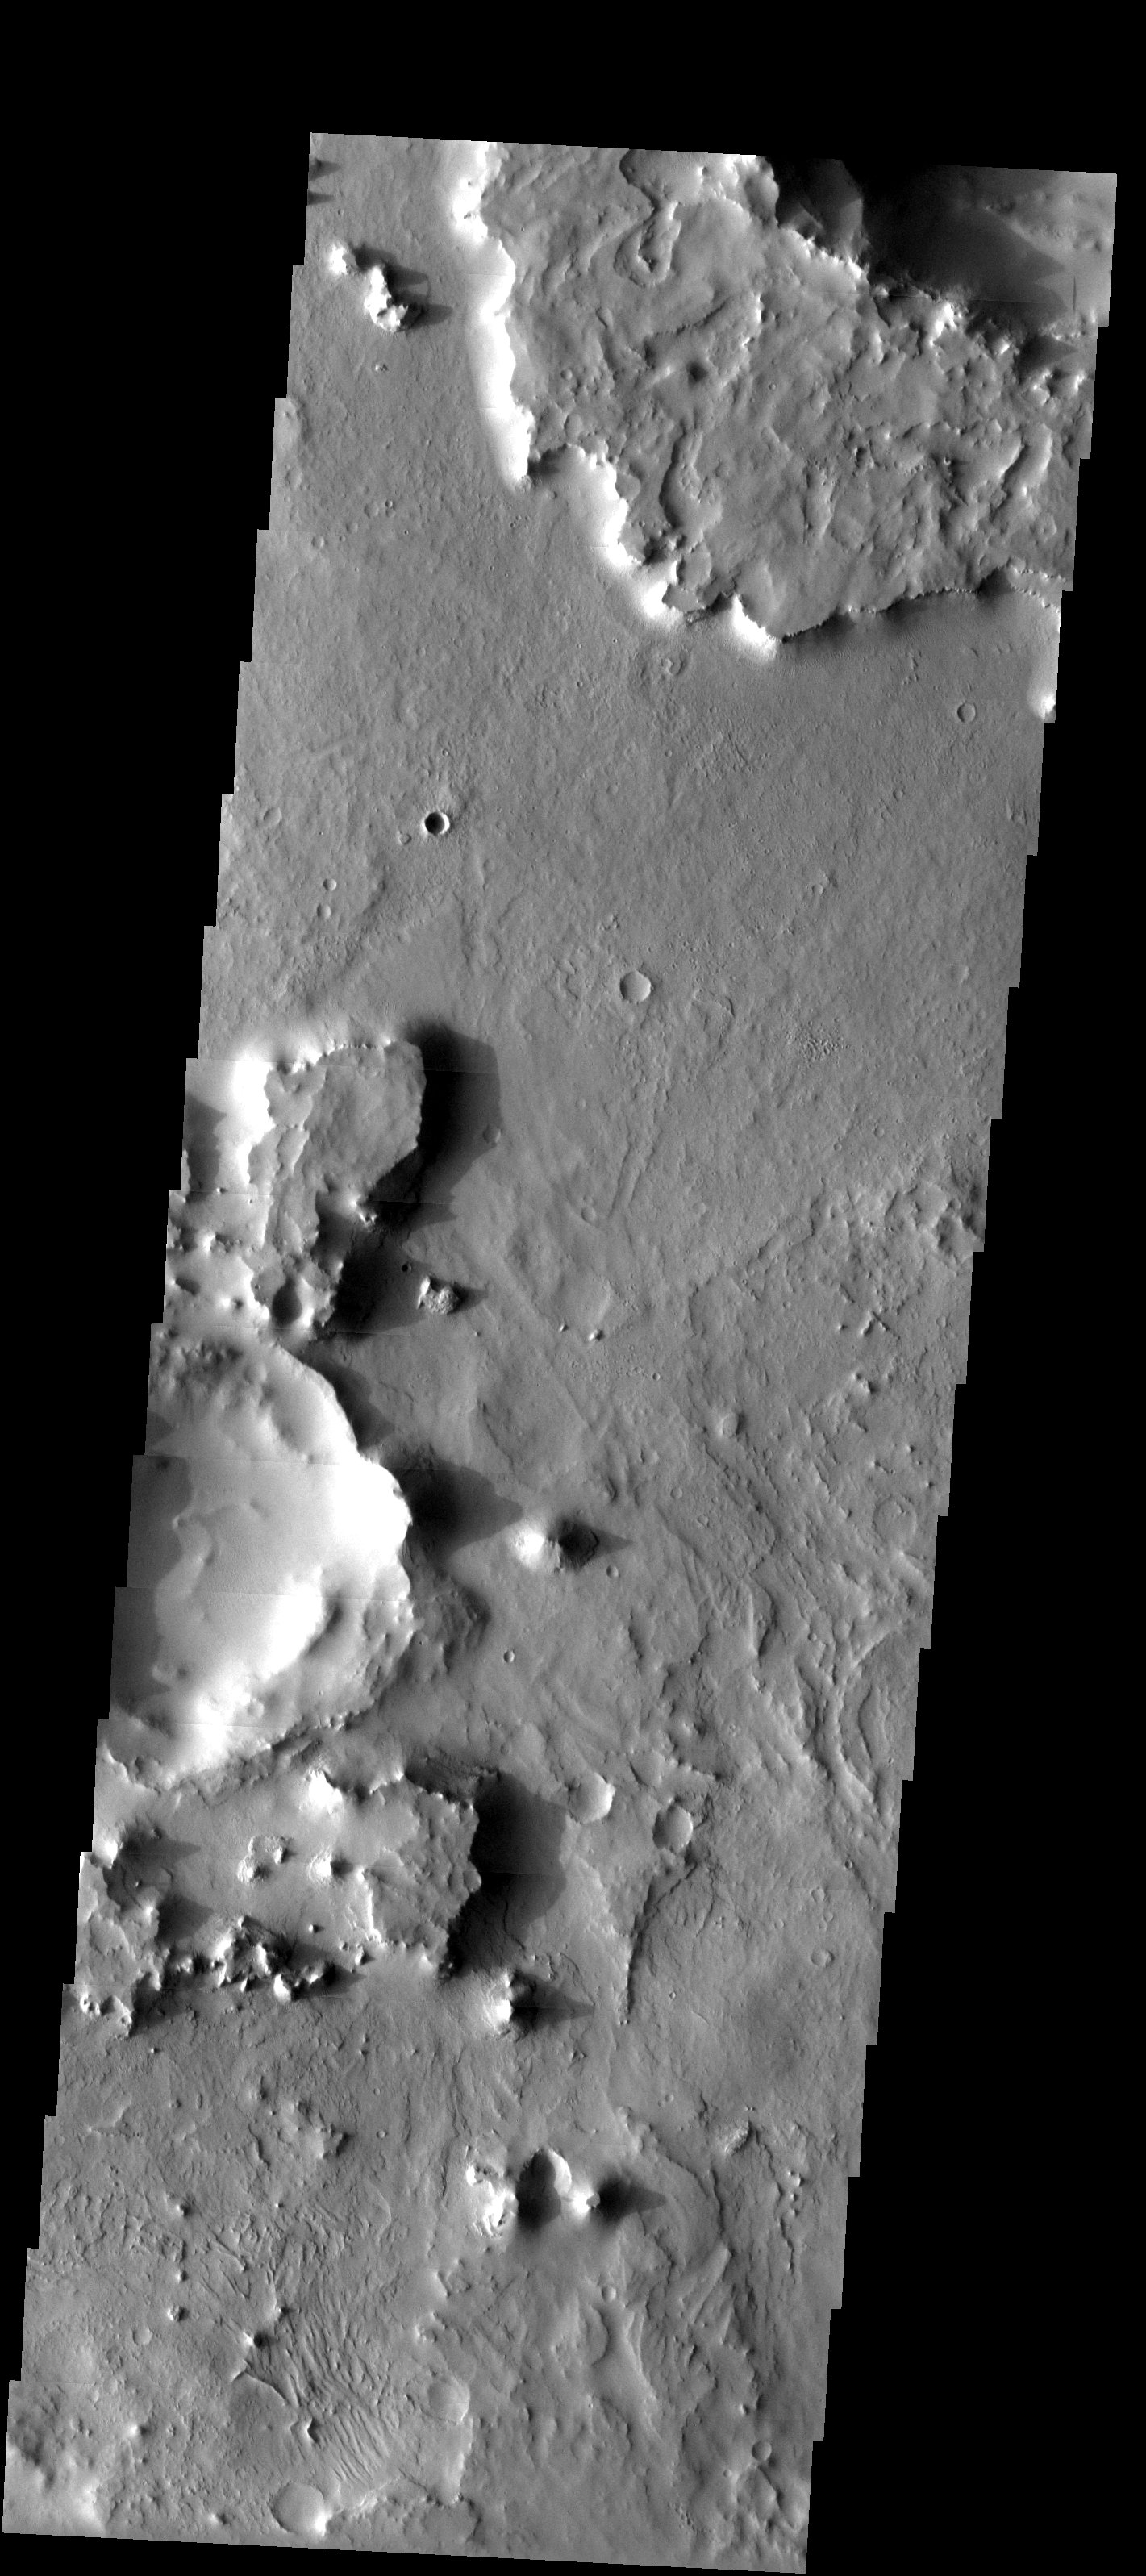

Eroded Crater Ejecta

Released 3 June 2003

Two craters in Arabia Terra, in the old cratered highlands, are surrounded by many small mesas. The two craters are partially shown in the central-left and extreme upper-right of the image. These mesas are remnants of ejecta blankets of debris that were cast out when the impact craters originally formed. These former ejecta blankets formed a material resistant to weathering, and so they remain on the surface as mesas, while the surrounding terrain has been stripped away.

Image information: VIS instrument. Latitude 17.1, Longitude 8 East (352 West). 19 meter/pixel resolution.

Note: this THEMIS visual image has not been radiometrically nor geometrically calibrated for this preliminary release. An empirical correction has been performed to remove instrumental effects. A linear shift has been applied in the cross-track and down-track direction to approximate spacecraft and planetary motion. Fully calibrated and geometrically projected images will be released through the Planetary Data System in accordance with Project policies at a later time.

NASA’s Jet Propulsion Laboratory manages the 2001 Mars Odyssey mission for NASA’s Office of Space Science, Washington, D.C. The Thermal Emission Imaging System (THEMIS) was developed by Arizona State University, Tempe, in collaboration with Raytheon Santa Barbara Remote Sensing. The THEMIS investigation is led by Dr. Philip Christensen at Arizona State University. Lockheed Martin Astronautics, Denver, is the prime contractor for the Odyssey project, and developed and built the orbiter. Mission operations are conducted jointly from Lockheed Martin and from JPL, a division of the California Institute of Technology in Pasadena.

Credit: NASA/JPL/Arizona State University